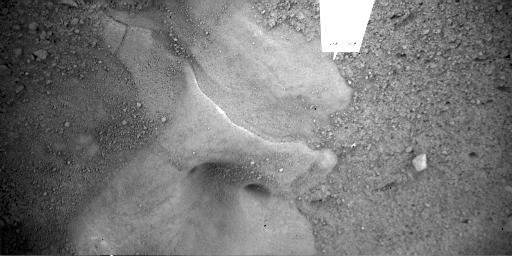

Martian Surface Beneath Phoenix Lander

This is an image of the Martian surface taken by NASA’s Phoenix Mars Lander’s Robotic Arm Camera (RAC) on the fifth Martian day of the mission, or Sol 5 (May 30, 2008). It was taken to show a more detailed image of the feature informally called “Snow Queen,” located just beneath the lander. The holes in the image are located under Phoenix’s thrusters.

The Phoenix Mission is led by the University of Arizona, Tucson, on behalf of NASA. Project management of the mission is by NASA’s Jet Propulsion Laboratory, Pasadena, Calif. Spacecraft development is by Lockheed Martin Space Systems, Denver.

Photojournal Note: As planned, the Phoenix lander, which landed May 25, 2008 23:53 UTC, ended communications in November 2008, about six months after landing, when its solar panels ceased operating in the dark Martian winter.

Credit: NASA/JPL-Caltech/University of Arizona/Max Planck Institute